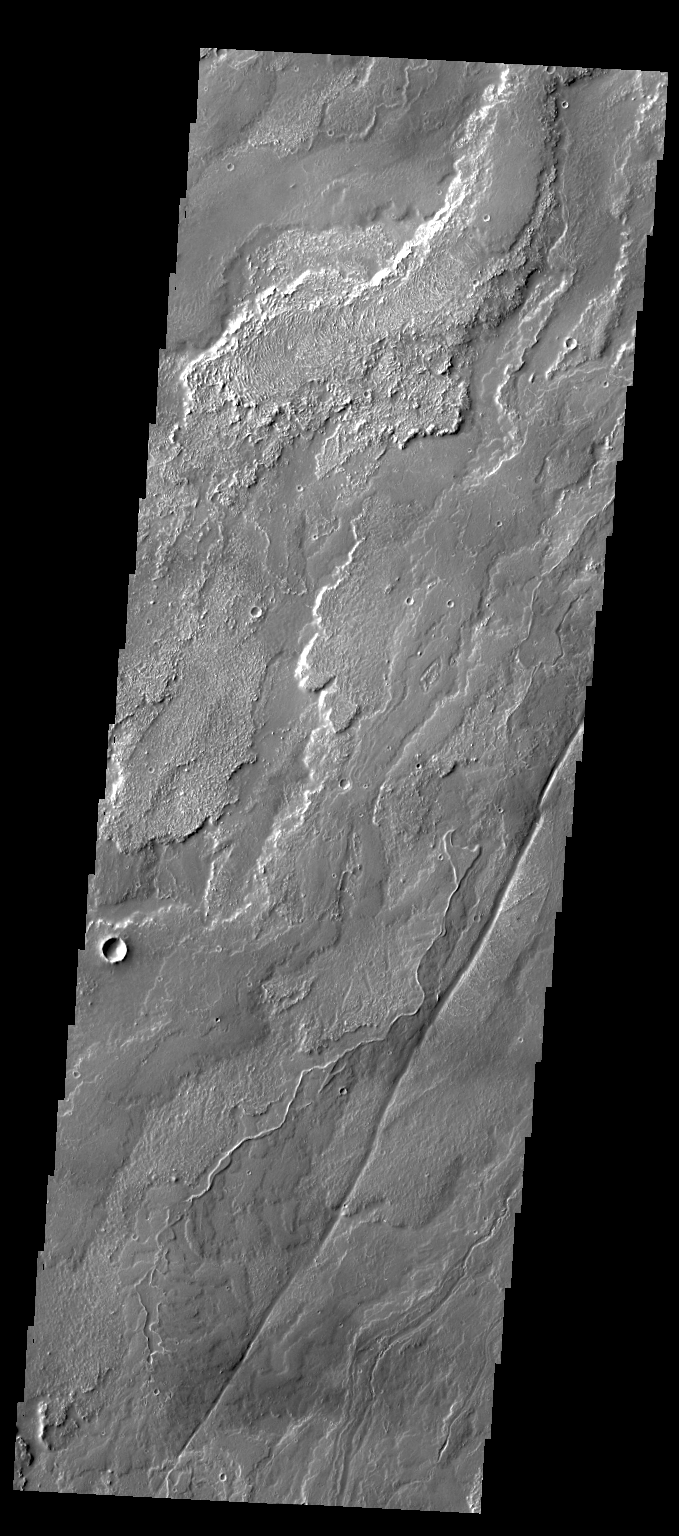

Daedalia Planum

The lava flows in this VIS image are part of Daedalia Planum, the immense plain of flows from Arsia Mons.

Credit: NASA/JPL-Caltech/ASU